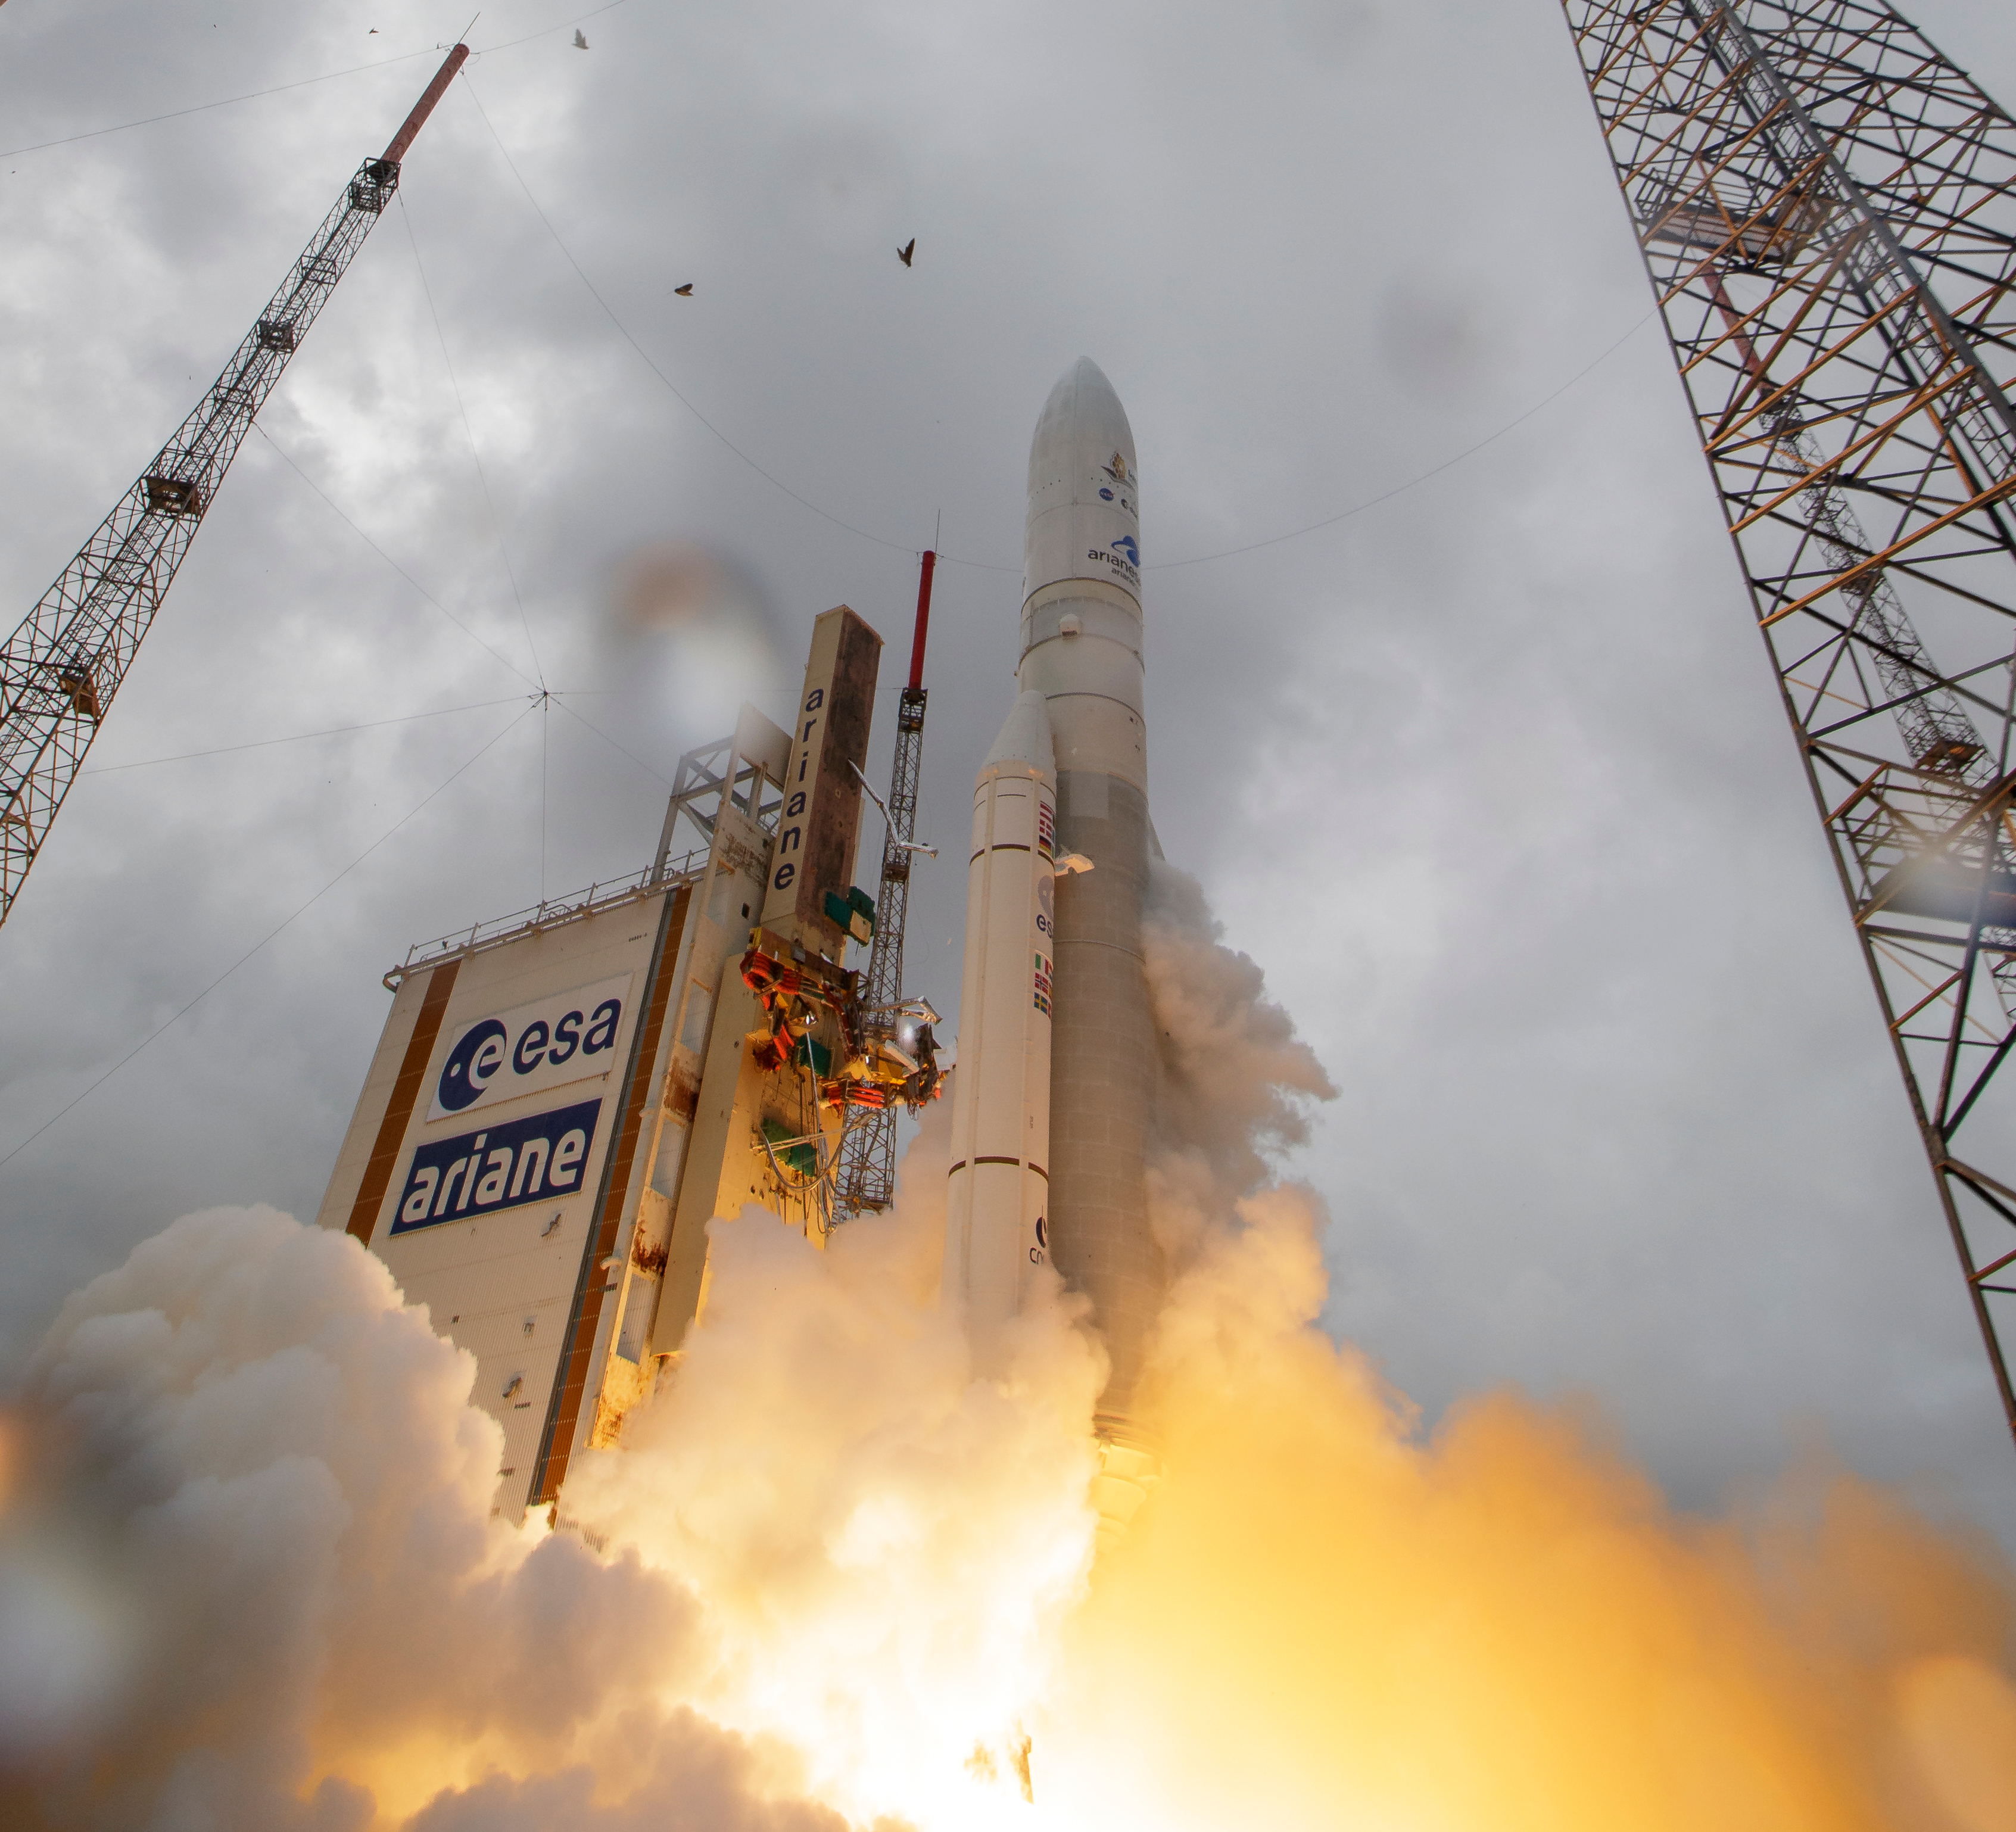

James Webb Space Telescope Launch

Arianespace's Ariane 5 rocket launches with NASA’s James Webb Space Telescope onboard, Saturday, Dec. 25, 2021, from the ELA-3 Launch Zone of Europe’s Spaceport at the Guiana Space Centre in Kourou, French Guiana. The James Webb Space Telescope (sometimes called JWST or Webb) is a large infrared telescope with a 21.3 foot (6.5 meter) primary mirror. The observatory will study every phase of cosmic history—from within our solar system to the most distant observable galaxies in the early universe.

Credit: NASA/Bill Ingalls